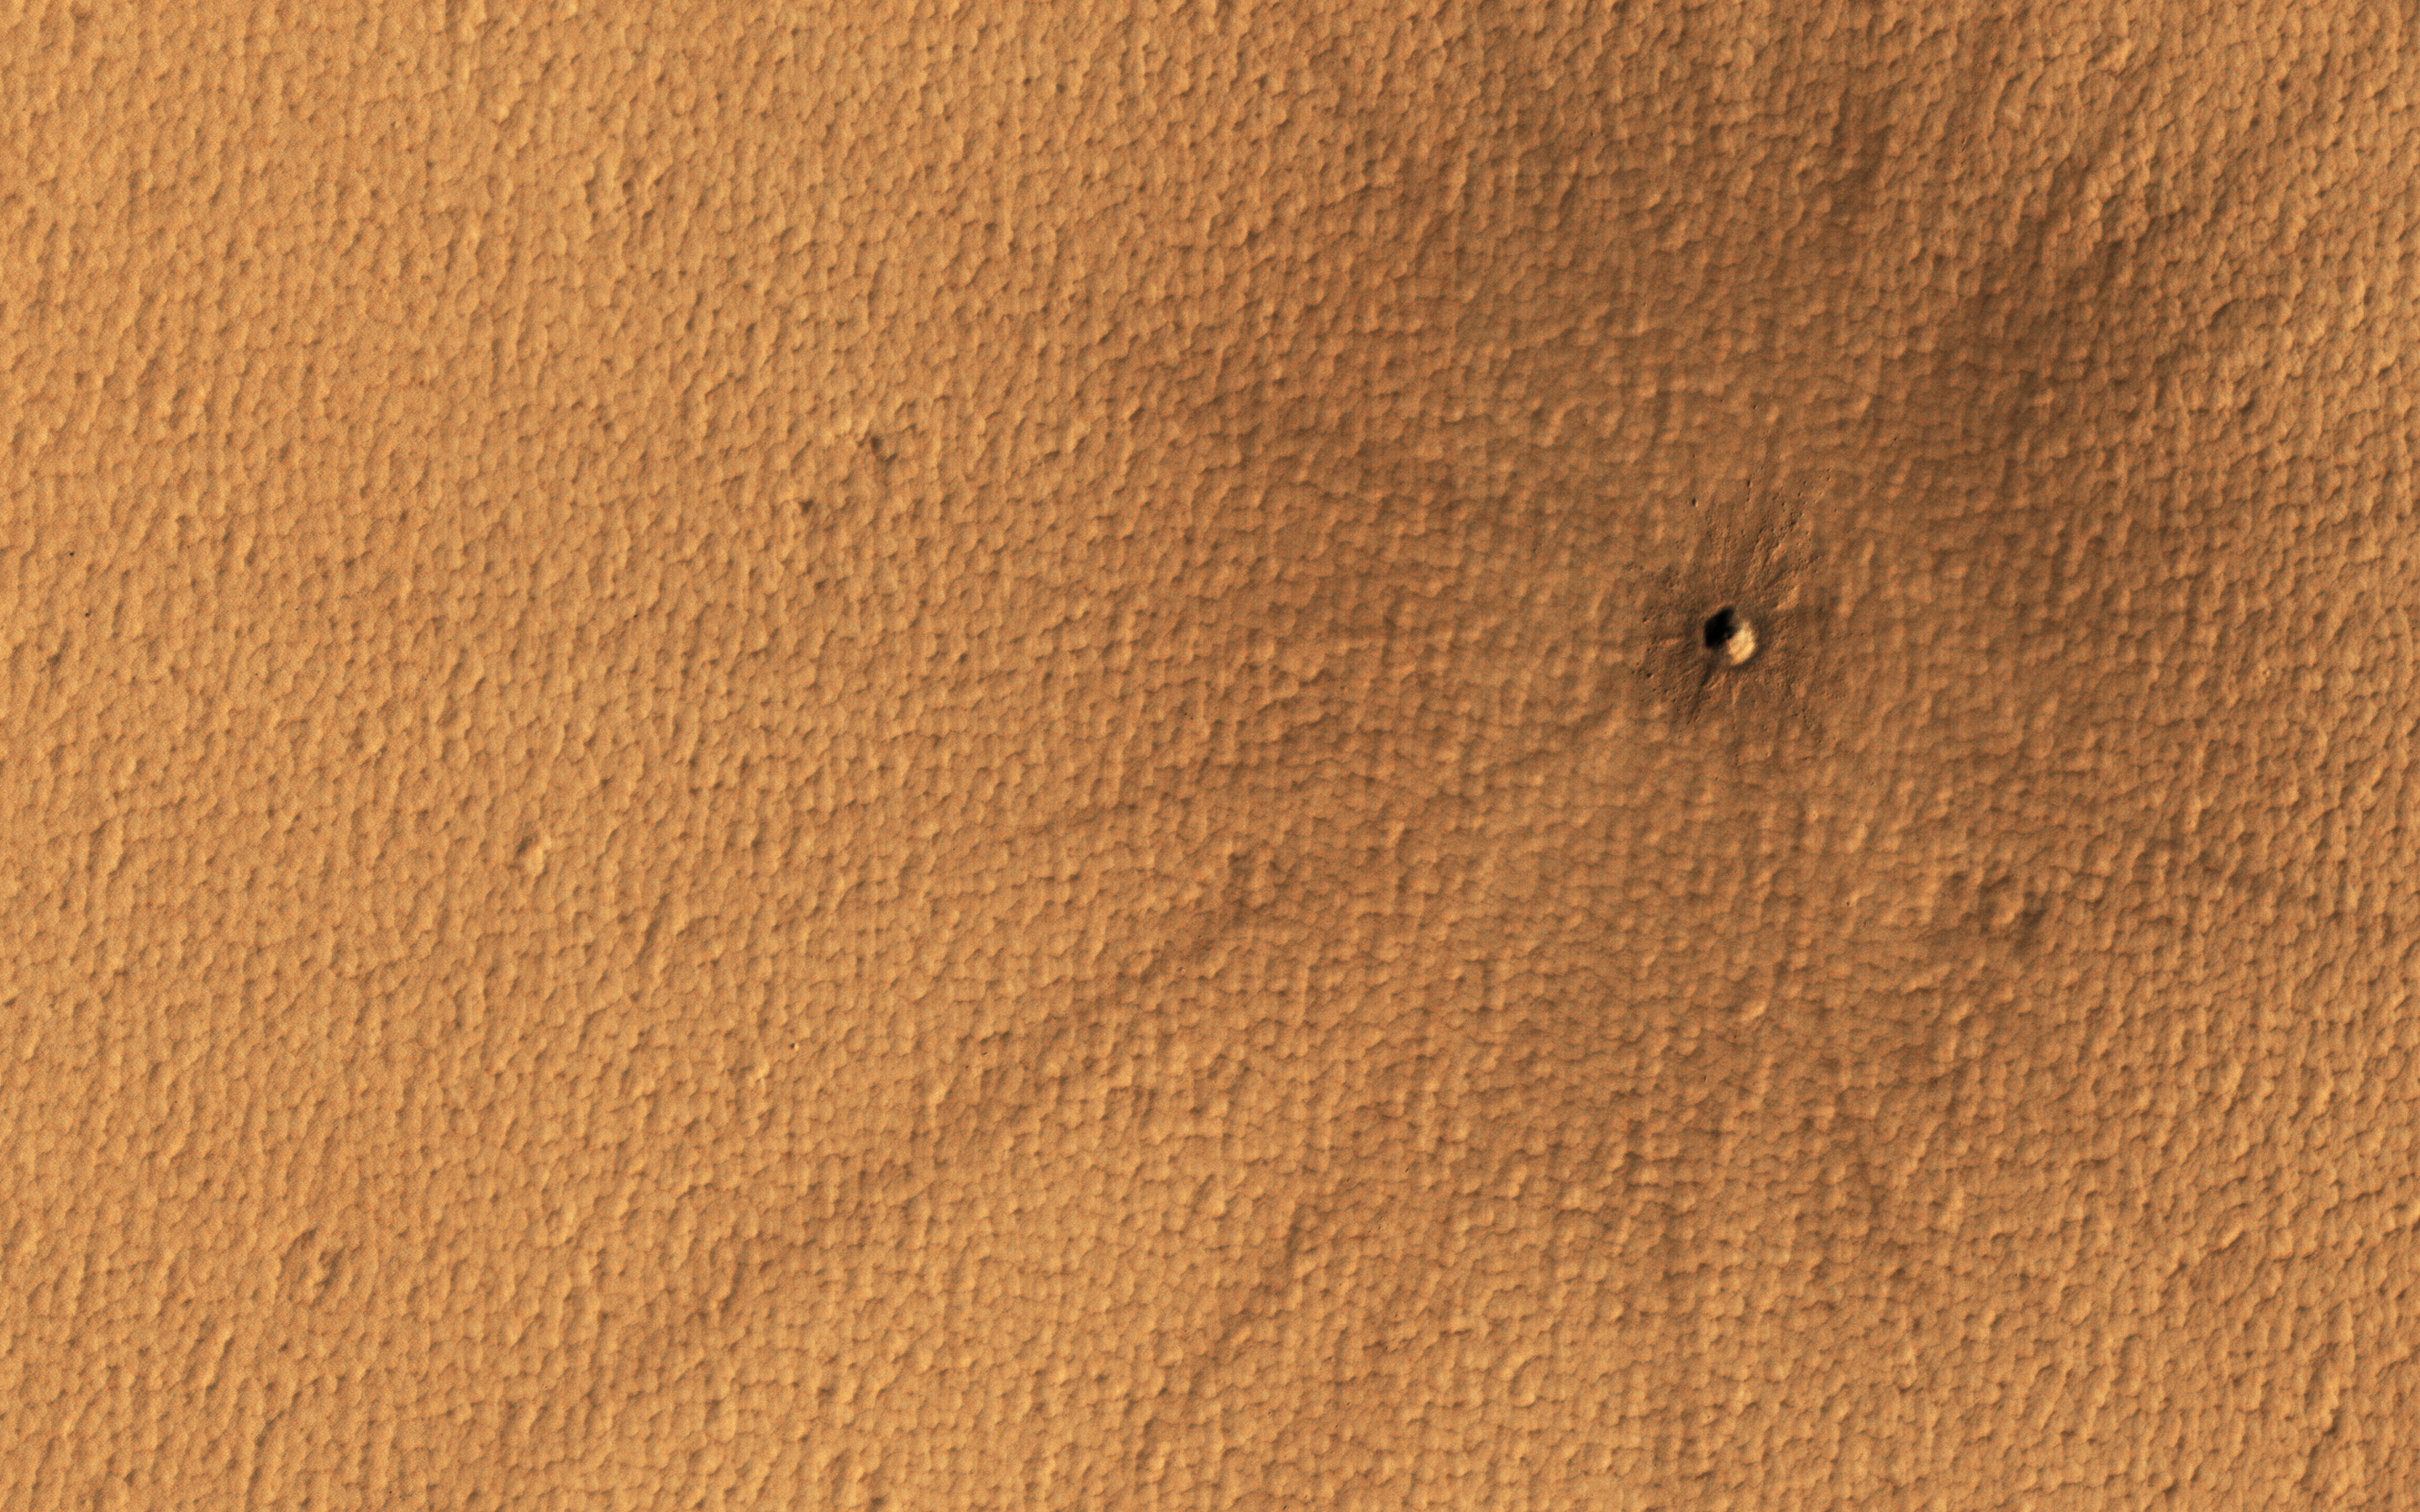

Splat!

Mars and the Earth run into debris in space regularly, and on our planet, meteors usually vaporize in the atmosphere.

On Mars however, with a surface pressure 1/100th that of the Earth, the impactors generally make it to the surface. This particular impact took place on Mars sometime in the last 5 years. Although the crater is small, the rays of ejecta thrown out by the impact are easy to spot, stretching out almost a kilometer.

The map is projected here at a scale of 25 centimeters (9.8 inches) per pixel. (The original image scale is 25.6 centimeters [10.1 inches] per pixel [with 1 x 1 binning]; objects on the order of 77 centimeters [30.3 inches] across are resolved.) North is up.

The University of Arizona, in Tucson, operates HiRISE, which was built by Ball Aerospace & Technologies Corp., in Boulder, Colorado. NASA’s Jet Propulsion Laboratory, a division of Caltech in Pasadena, California, manages the Mars Reconnaissance Orbiter Project for NASA’s Science Mission Directorate, Washington.

Credit: NASA/JPL-Caltech/University of Arizona